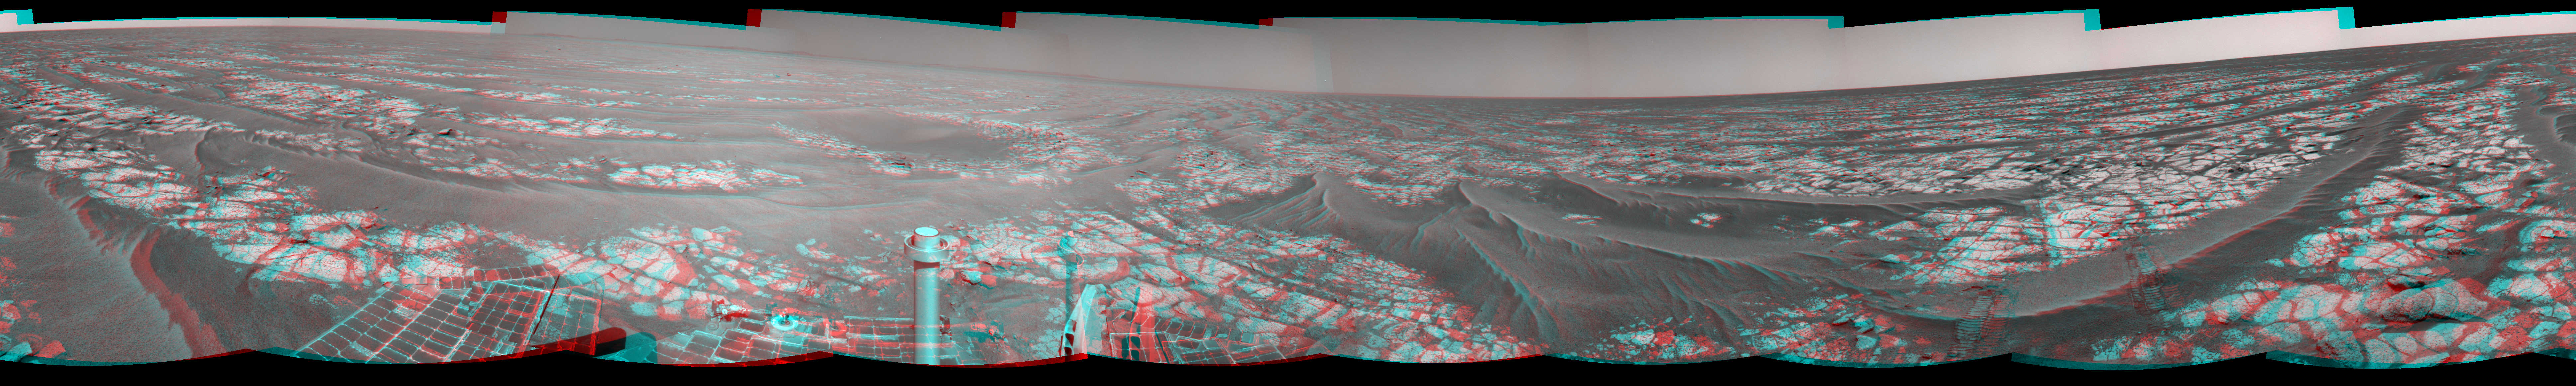

Opportunity’s Surroundings After Sol 2363 Drive (Stereo)

Left-eye view of a color stereo pair for PIA13415

Right-eye view of a color stereo pair for PIA13415

This stereo mosaic of images from the navigation camera on NASA’s Mars Exploration Rover Opportunity shows surroundings of the rover’s location following an 81-meter (266-foot) drive during the 2,363rd Martian day, or sol, of Opportunity’s mission on Mars (Sept. 16, 2010). The view appears three-dimensional when viewed through red-blue glasses with the red lens on the left.

The camera took the component images for this 360-degree panorama during sols 2363 to 2365. The terrain includes light-toned bedrock and darker ripples of wind-blown sand. For scale, the distance between the parallel wheel tracks in the right half of the image is about 1 meter (about 40 inches).

This panorama combines right-eye and left-eye views presented as cylindrical-perspective projections.

Credit: NASA/JPL-Caltech